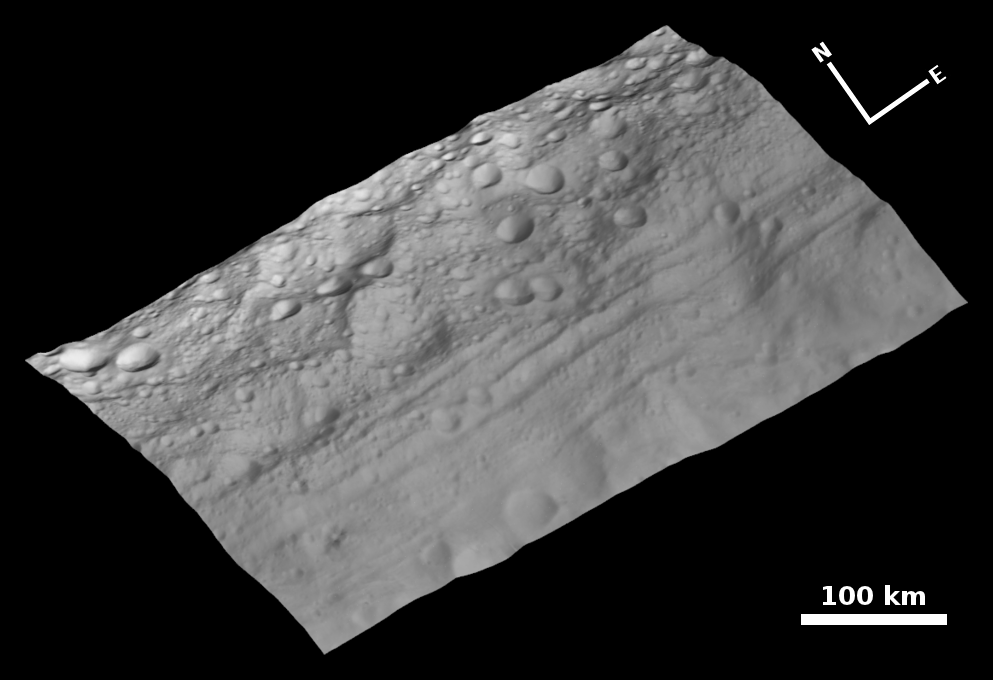

Topography of Troughs on Vesta

This view of the topography of Vesta’s surface is composed of several images obtained with the clear filter in the framing camera on NASA’s Dawn spacecraft on August 6, 2011. The image has a resolution of about 260 meters per pixel. The image mosaic is shown superimposed on a digital terrain model.

The Dawn mission to Vesta and Ceres is managed by the Jet Propulsion Laboratory, Pasadena, Calif., for NASA’s Science Mission Directorate, Washington, D.C. It is a project of the Discovery Program managed by NASA’s Marshall Space Flight Center, Huntsville, Ala. UCLA, is responsible for overall Dawn mission science. Orbital Sciences Corporation of Dulles, Va., designed and built the Dawn spacecraft.

The framing cameras were developed and built under the leadership of the Max Planck Institute for Solar System Research, Katlenburg-Lindau, Germany, with significant contributions by the German Aerospace Center (DLR) Institute of Planetary Research, Berlin, and in coordination with the Institute of Computer and Communication Network Engineering, Braunschweig. The framing camera project is funded by NASA, the Max Planck Society and DLR. JPL is a division of the California Institute of Technology, in Pasadena.

Credit: NASA/JPL-Caltech/UCLA/MPS/DLR/IDA